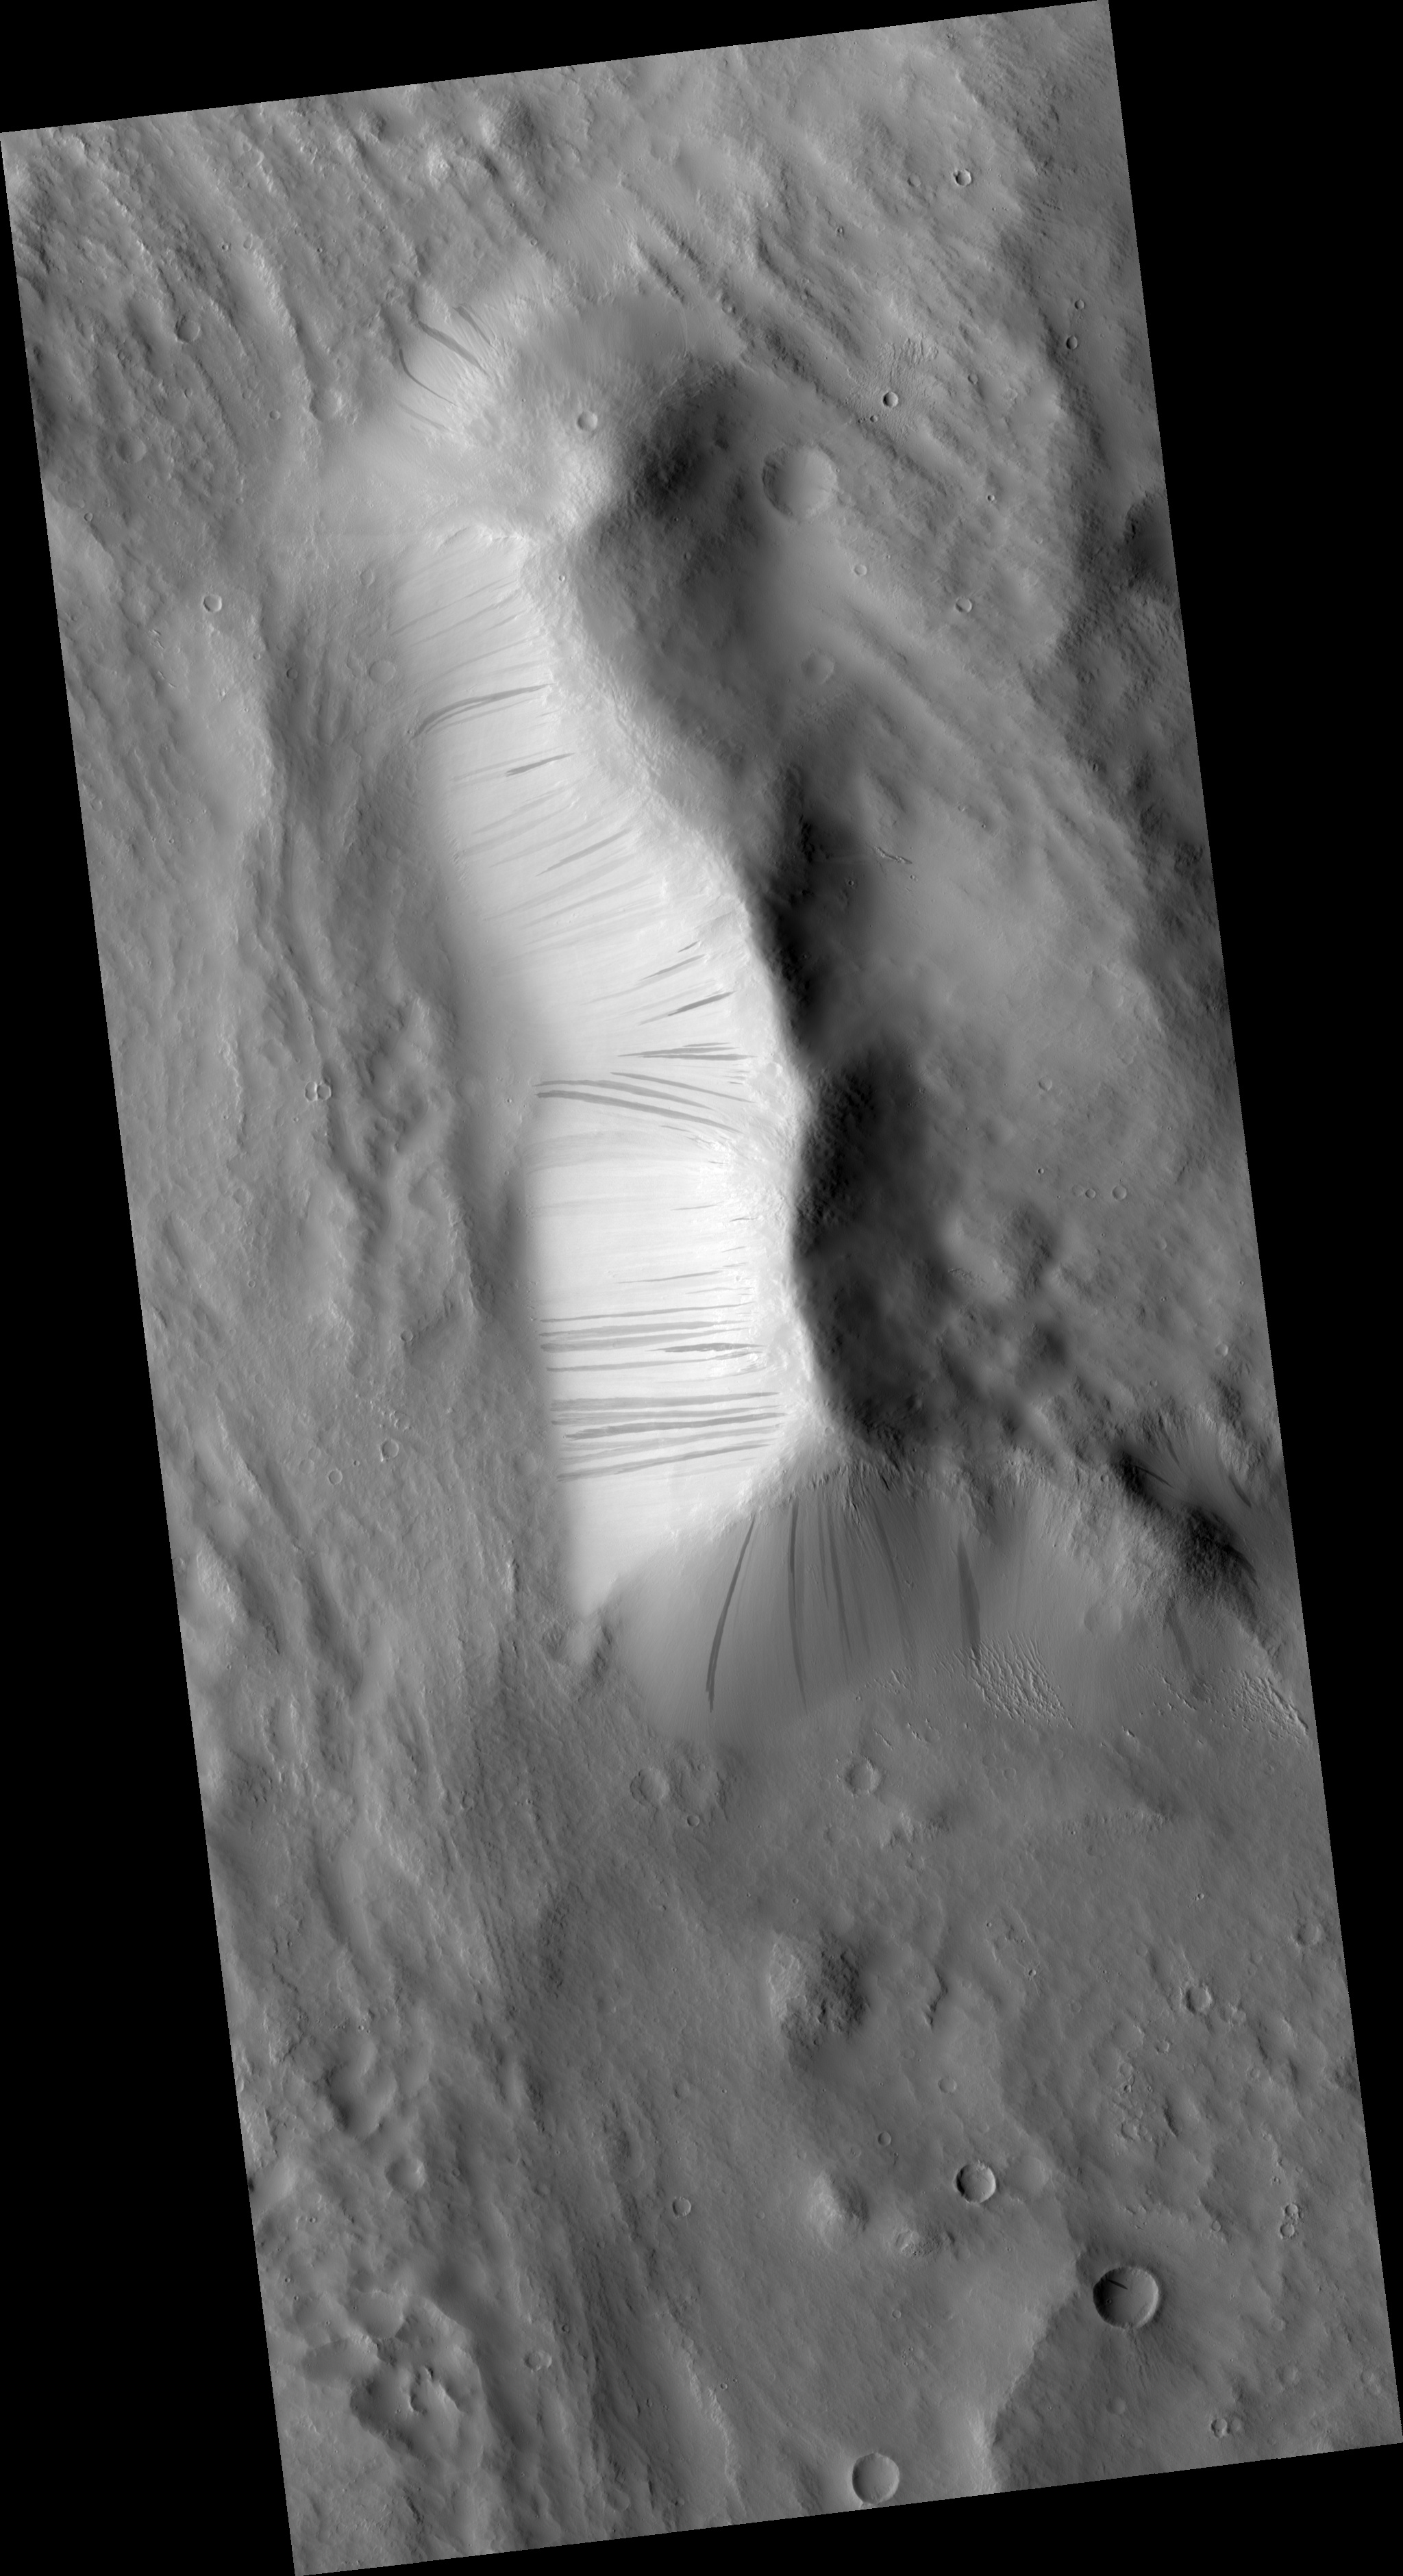

Newly-Formed Slope Streaks

HiRISE image (PSP_002396_1900) features three newly-formed slope streaks. These are features which occur on crater walls, hills, and other slopes on Mars.

They always begin at a point source and widen downslope, sometimes weaving around existing topographic features (such as dunes or craters), but other times they flow over them. Many slope streaks do not show topographic relief in available images, and there are no observable deposits of displaced materials surrounding their borders.

In general, slope streaks tend to be many hundreds of meters long and less than 200 meters wide. They are observed in varying shades of darkness, where lighter-toned streaks appear to be older than darker ones. The formation mechanism responsible for slope streaks is still under debate; theories range from dry dust avalanches (most widely-accepted theory) to briney water seepage.

Slope streak formation is among the few surface processes known to be currently active on Mars, making slope streaks some of the youngest features on Mars. A comparison of this HiRISE image with the Mars Orbiter Camera (MOC) image E04-01817 shows that three new slope streaks have formed during the six years separating these images (2001-2007). The shortest time frame in which new slope streaks have been observed to form is six months (MOC images SP2-37303 and E02-02379), though it is not yet known how long it actually takes for a slope streak to form.

MOC image E04-01817 courtesy of NASA/JPL/Malin Space Science Systems.

Observation Toolbox
Acquisition date: 1 January 2007
Local Mars time: 3:40 PM
Degrees latitude (centered): 10.1°
Degrees longitude (East): 193.2°
Range to target site: 278.7 km (174.2 miles)
Original image scale range: 55.8 cm/pixel (with 2 x 2 binning) so objects ~167 cm across are resolved
Map-projected scale: 50 cm/pixel and north is up
Map-projection: EQUIRECTANGULAR
Emission angle: 3.7°
Phase angle: 51.7°
Solar incidence angle: 55°, with the Sun about 35° above the horizon
Solar longitude: 175.2°, Northern Summer

NASA’s Jet Propulsion Laboratory, a division of the California Institute of Technology in Pasadena, manages the Mars Reconnaissance Orbiter for NASA’s Science Mission Directorate, Washington. Lockheed Martin Space Systems, Denver, is the prime contractor for the project and built the spacecraft. The High Resolution Imaging Science Experiment is operated by the University of Arizona, Tucson, and the instrument was built by Ball Aerospace and Technology Corp., Boulder, Colo.

Credit: NASA/JPL/University of Arizona